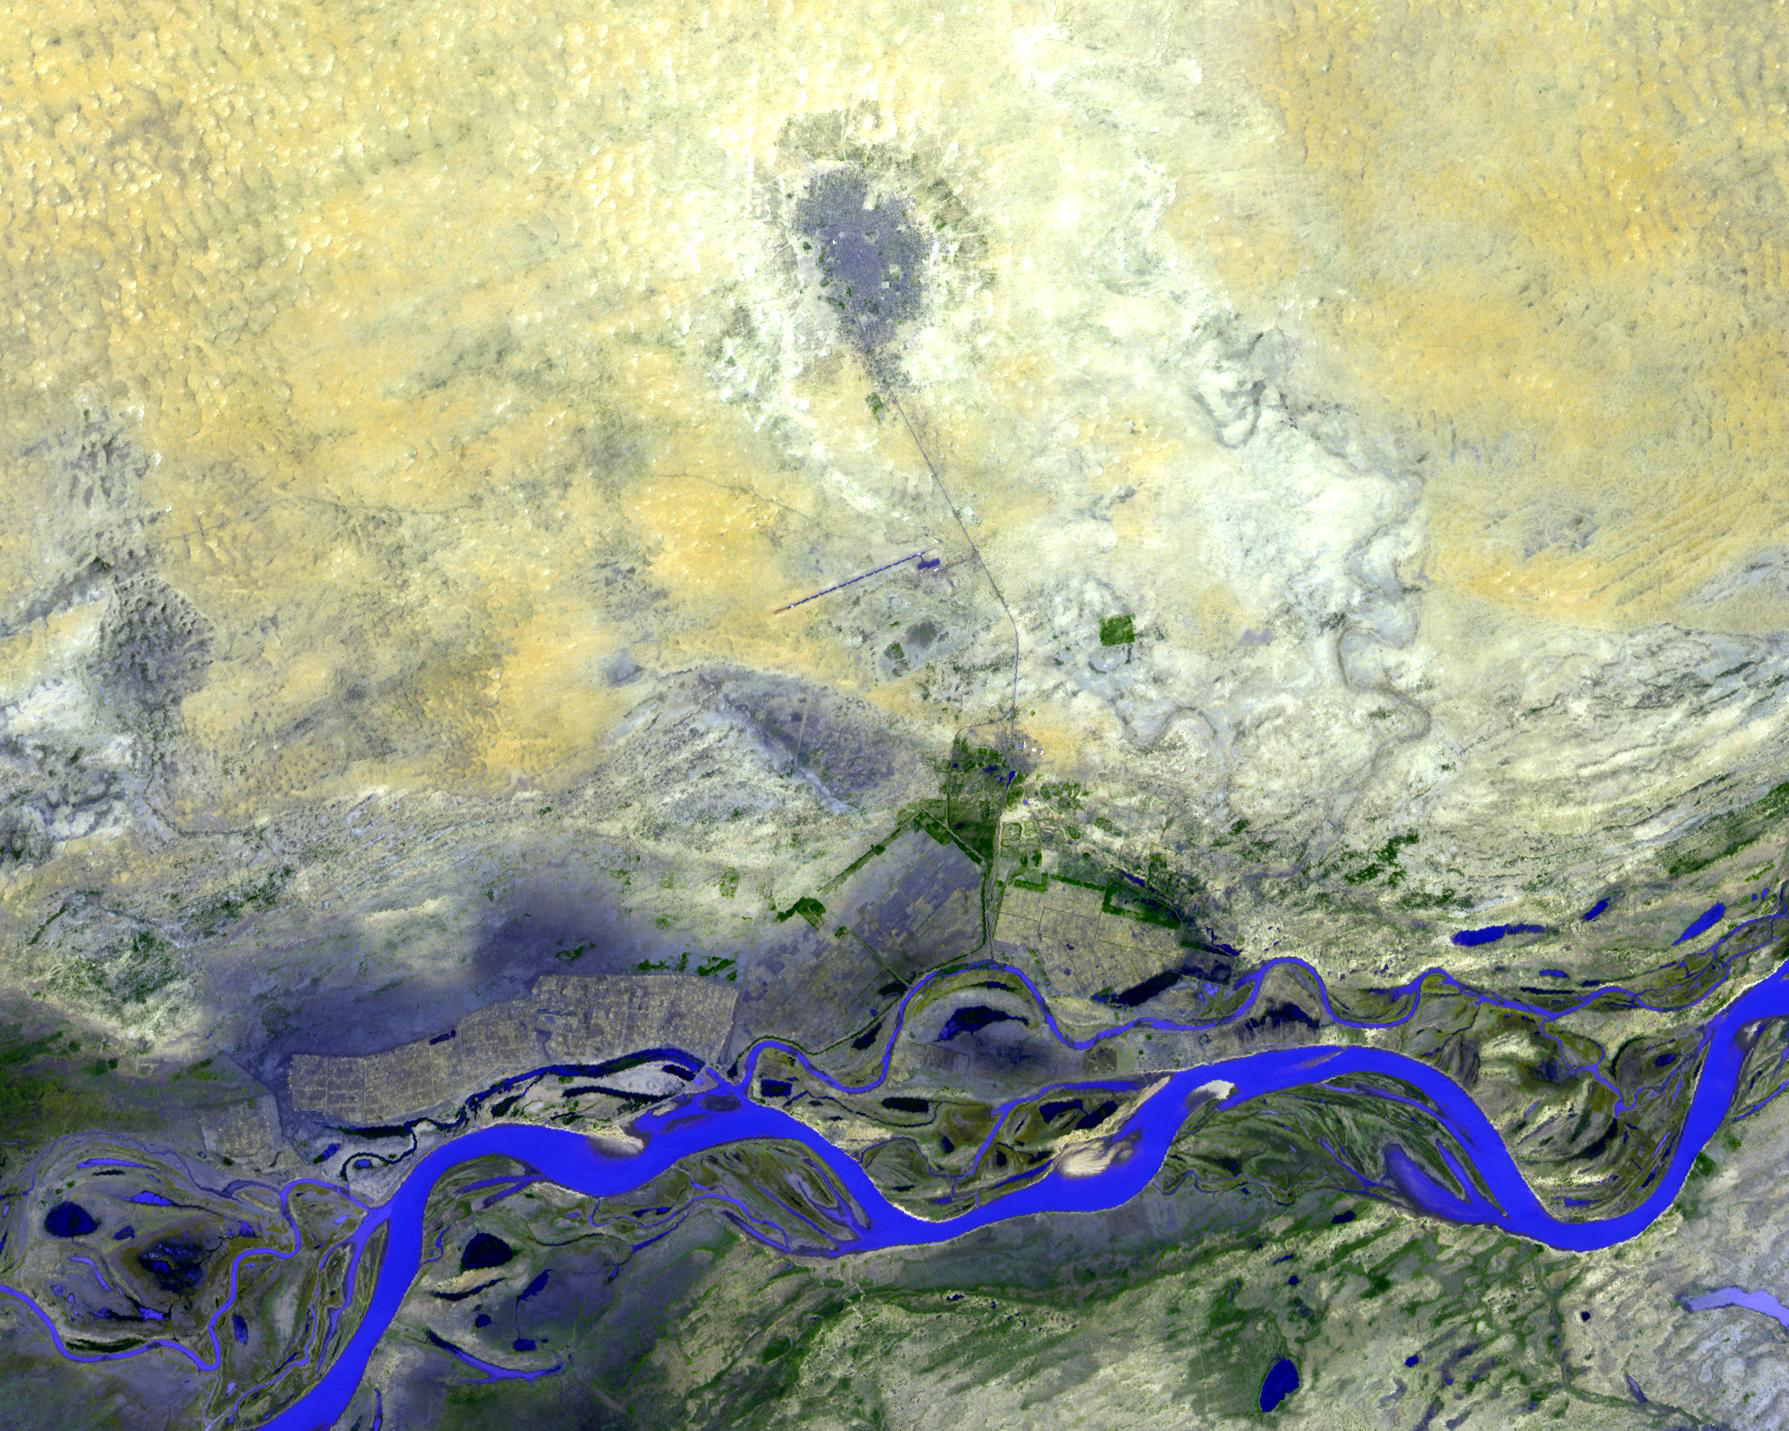

Timbuktu, Mali

Timbuktu is in the West African Nation of Mali, about 15 km north of the Niger River, at the intersection of an east-west and a north-south Trans Saharan trade route across the Sahara. It was an intellectual and spiritual capital in the 15th and 16th centuries, and a center for the propagation of Islam throughout Africa. After long years of decline, Timbuktu is still a tourist destination, known for its mosques, and is a UNESCO World Heritage Site. The image was acquired on March 6, 2001, covers an area of 26.8 x 21.5 km, and is located at 16.8 degrees north latitude, 3 degrees west longitude.

With its 14 spectral bands from the visible to the thermal infrared wavelength region and its high spatial resolution of 15 to 90 meters (about 50 to 300 feet), ASTER images Earth to map and monitor the changing surface of our planet. ASTER is one of five Earth-observing instruments launched December 18, 1999, on NASA’s Terra satellite. The instrument was built by Japan’s Ministry of Economy, Trade and Industry. A joint U.S./Japan science team is responsible for validation and calibration of the instrument and the data products.

The broad spectral coverage and high spectral resolution of ASTER provides scientists in numerous disciplines with critical information for surface mapping and monitoring of dynamic conditions and temporal change. Example applications are: monitoring glacial advances and retreats; monitoring potentially active volcanoes; identifying crop stress; determining cloud morphology and physical properties; wetlands evaluation; thermal pollution monitoring; coral reef degradation; surface temperature mapping of soils and geology; and measuring surface heat balance.

The U.S. science team is located at JPL, Pasadena, Calif. The Terra mission is part of NASA’s Science Mission Directorate.

Credit: NASA/GSFC/METI/ERSDAC/JAROS, and U.S./Japan ASTER Science Team